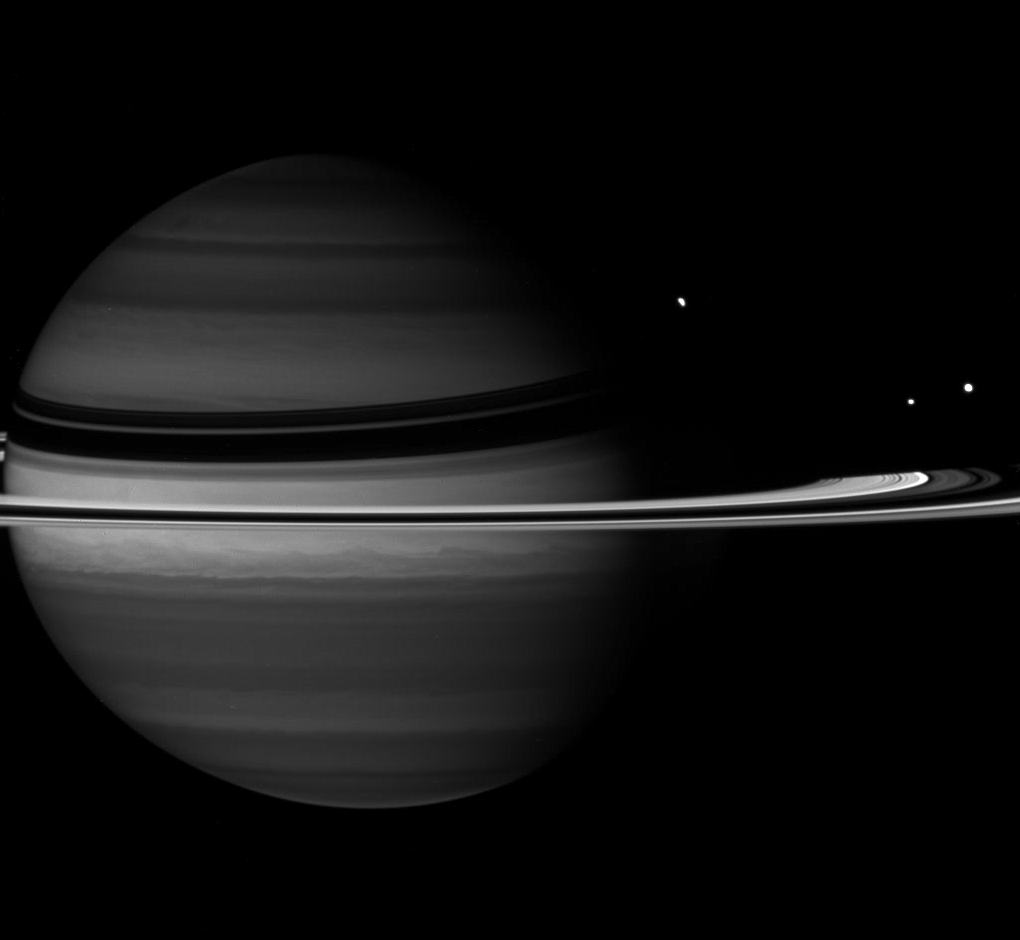

Obscure Moon

Just before Rhea slipped behind Saturn, the Cassini spacecraft captured the moon in its disappearing act.

Along with the partly obscured Rhea (1,528 kilometers, or 949 miles across) are Tethys (1,071 kilometers, or 665 miles across), at right, and Enceladus (505 kilometers, or 314 miles across), left of Tethys.

At the wavelength in which this image was taken, absorption of sunlight by methane gas in Saturn’s atmosphere is strong, causing the planet to appear darker than at other wavelengths.

This view looks toward the unilluminated side of the rings from about 4 degrees above the ringplane. The image was taken with the Cassini spacecraft wide-angle camera on Nov. 9, 2007 using a spectral filter sensitive to wavelengths of infrared light centered at 890 nanometers. The view was acquired at a distance of approximately 2.8 million kilometers (1.7 million miles) from Saturn and at a Sun-Saturn-spacecraft, or phase, angle of 44 degrees. Image scale is 162 kilometers (101 miles) per pixel.

The Cassini-Huygens mission is a cooperative project of NASA, the European Space Agency and the Italian Space Agency. The Jet Propulsion Laboratory, a division of the California Institute of Technology in Pasadena, manages the mission for NASA’s Science Mission Directorate, Washington, D.C. The Cassini orbiter and its two onboard cameras were designed, developed and assembled at JPL. The imaging operations center is based at the Space Science Institute in Boulder, Colo.

Credit: NASA/JPL/Space Science Institute